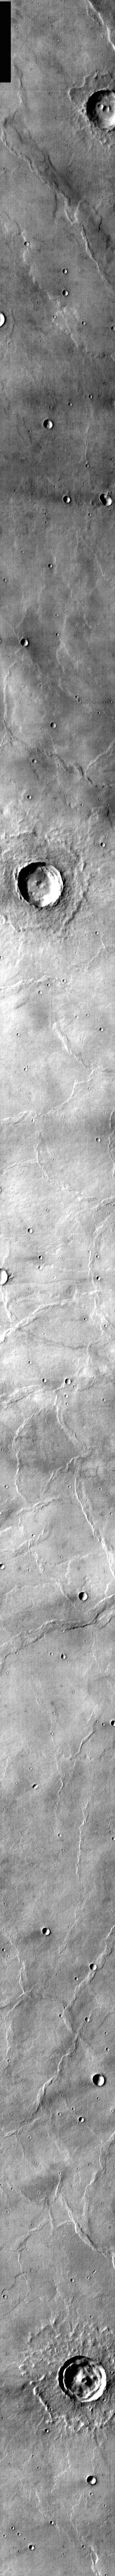

Infrared of Meroe Patera Flows

Released 8 April 2004

The Odyssey spacecraft has completed a full Mars year of observations of the red planet. For the next several weeks the Image of the Day will look back over this first mars year. It will focus on four themes: 1) the poles – with the seasonal changes seen in the retreat and expansion of the caps; 2) craters – with a variety of morphologies relating to impact materials and later alteration, both infilling and exhumation; 3) channels – the clues to liquid surface flow; and 4) volcanic flow features. While some images have helped answer questions about the history of Mars, many have raised new questions that are still being investigated as Odyssey continues collecting data as it orbits Mars.

This daytime infrared image was collected Jan. 23, 2003 during northern summer. The old volcanic flows from Meroe Patera are recognizable only by the flow fronts (rounded lobes). Dust and erosion have covered or removed the rough lava surface seen in yesterday’s image.

Image information: IR instrument. Latitude 8, Longitude 64.3 East (295.7 West). 100 meter/pixel resolution.

Note: this THEMIS visual image has not been radiometrically nor geometrically calibrated for this preliminary release. An empirical correction has been performed to remove instrumental effects. A linear shift has been applied in the cross-track and down-track direction to approximate spacecraft and planetary motion. Fully calibrated and geometrically projected images will be released through the Planetary Data System in accordance with Project policies at a later time.

NASA’s Jet Propulsion Laboratory manages the 2001 Mars Odyssey mission for NASA’s Office of Space Science, Washington, D.C. The Thermal Emission Imaging System (THEMIS) was developed by Arizona State University, Tempe, in collaboration with Raytheon Santa Barbara Remote Sensing. The THEMIS investigation is led by Dr. Philip Christensen at Arizona State University. Lockheed Martin Astronautics, Denver, is the prime contractor for the Odyssey project, and developed and built the orbiter. Mission operations are conducted jointly from Lockheed Martin and from JPL, a division of the California Institute of Technology in Pasadena.

Credit: NASA/JPL/Arizona State University